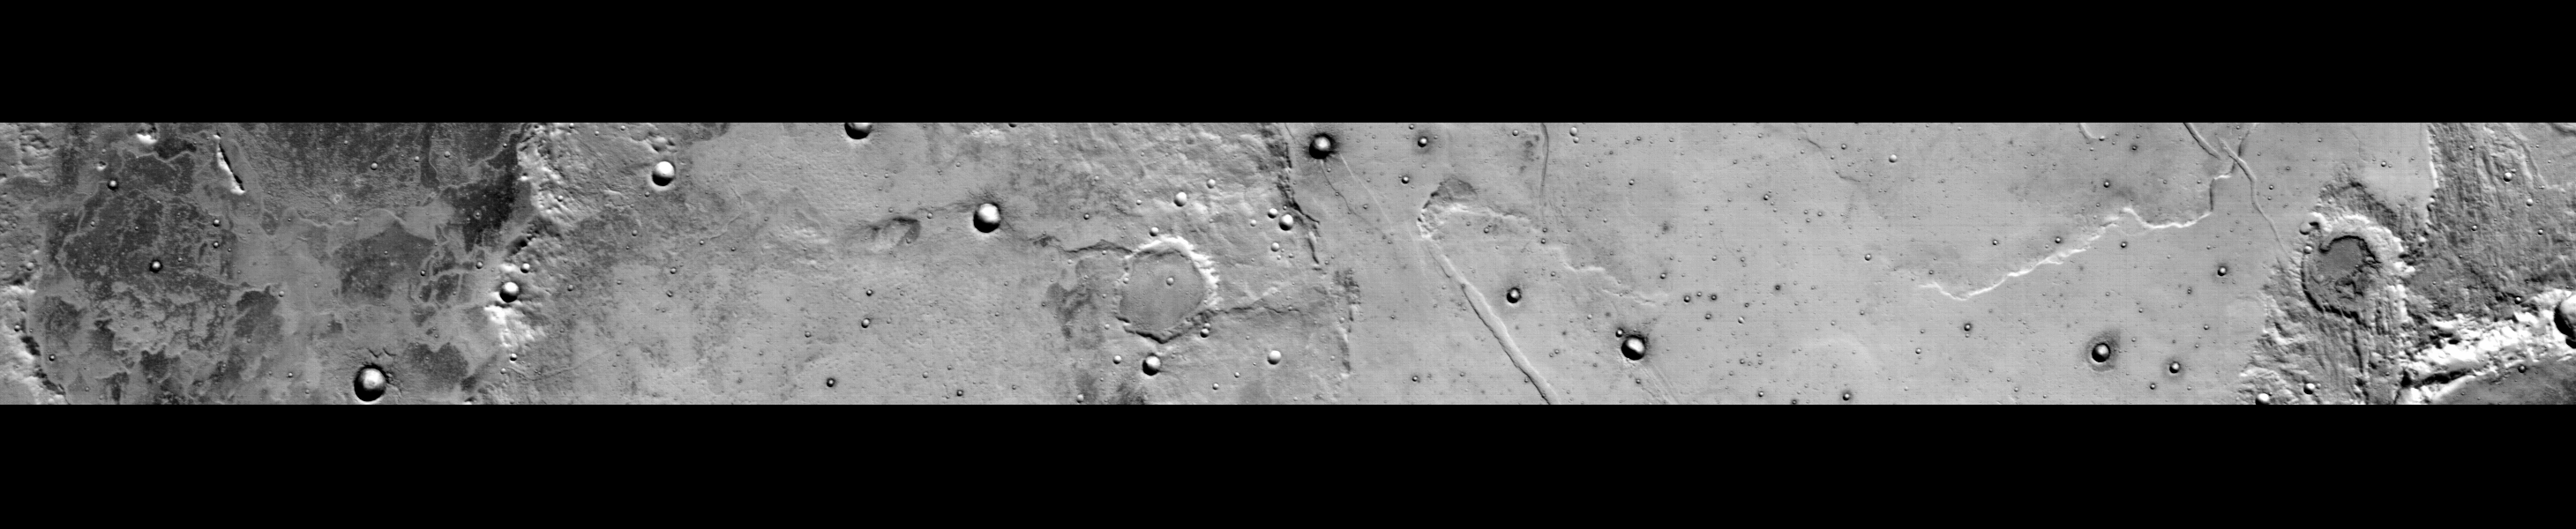

Daytime Infrared, Terra Sirenum

This 300-kilometer (186-mile) long daytime infrared image of Terra Sirenum, taken by the thermal emission imaging system on NASA’s 2002 Mars Odyssey spacecraft, displays a wide variety of geologic features. The mottled floor and rim of Koval’skiy Crater is seen at the left (north) of the image. The bright and dark textures on the floor of Koval’skiy are due primarily to differences in the abundance of rocks, which are relatively cool (dark) during the day, whereas fine sand and dust are warmer (bright).

Lava flows, fracture systems up to 3.3 kilometers (two miles) wide, and numerous impact craters ranging in diameter from 300 meters (1000 feet) to several kilometers (or miles) are visible south of Koval’skiy. The dark rings around several craters are due to the presence of rocky material ejected from the crater. Other brightness differences show temperature variations due to the presence of warmer, Sun-facing and colder, shadowed slopes. A larger image taken by NASA’s Viking Orbiter shows the location of the new image as an incised rectangle.

Terra Sirenum is located in the cratered highlands of the south. This image is centered near 33.5 degrees south, 141.5 degrees west, and was acquired on February 19, 2002 at about 3:15 p.m. martian time. North is toward the left of this image.

NASA’s Jet Propulsion Laboratory manages the 2001 Mars Odyssey mission for NASA’s Office of Space Science, Washington, D.C. The thermal emission imaging system was provided by Arizona State University, Tempe. Lockheed Martin Astronautics, Denver, is the prime contractor for the project, and developed and built the orbiter. Mission operations are conducted jointly from Lockheed Martin and from JPL, a division of the California Institute of Technology in Pasadena.

Credit: NASA/JPL/Arizona State University